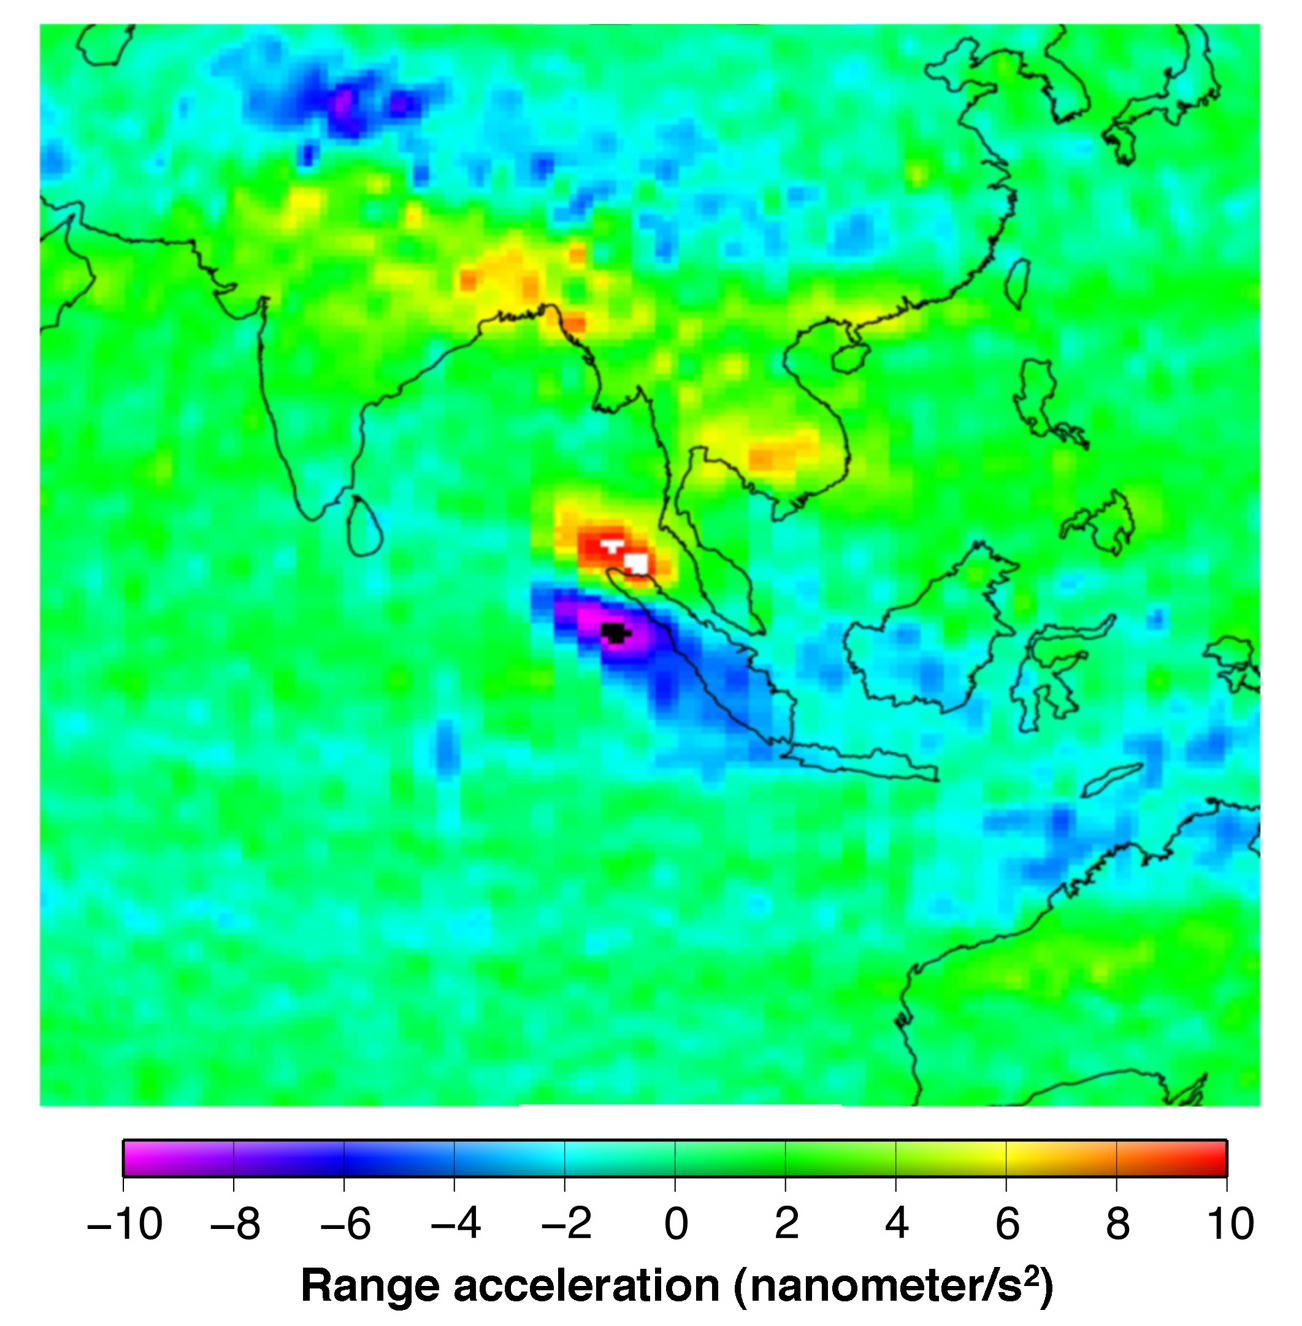

Earthquake Signal Visible in GRACE Data

This figure shows the effect of the December 2004 great Sumatra earthquake on the Earth’s gravity field as observed by GRACE. The signal is expressed in terms of the relative acceleration of the two GRACE satellites, in this case a few nanometers per second squared, or about 1 billionth of the acceleration we experience everyday at the Earth’s surface. GRACE observations show comparable signals in the region of the earthquake.

Other natural variations are also apparent in the expected places, whereas no other significant change would be expected in the region of the earthquake

GRACE, twin satellites launched in March 2002, are making detailed measurements of Earth’s gravity field which will lead to discoveries about gravity and Earth’s natural systems. These discoveries could have far-reaching benefits to society and the world’s population.

Credit: NASA/JPL/University of Texas Center for Space Research